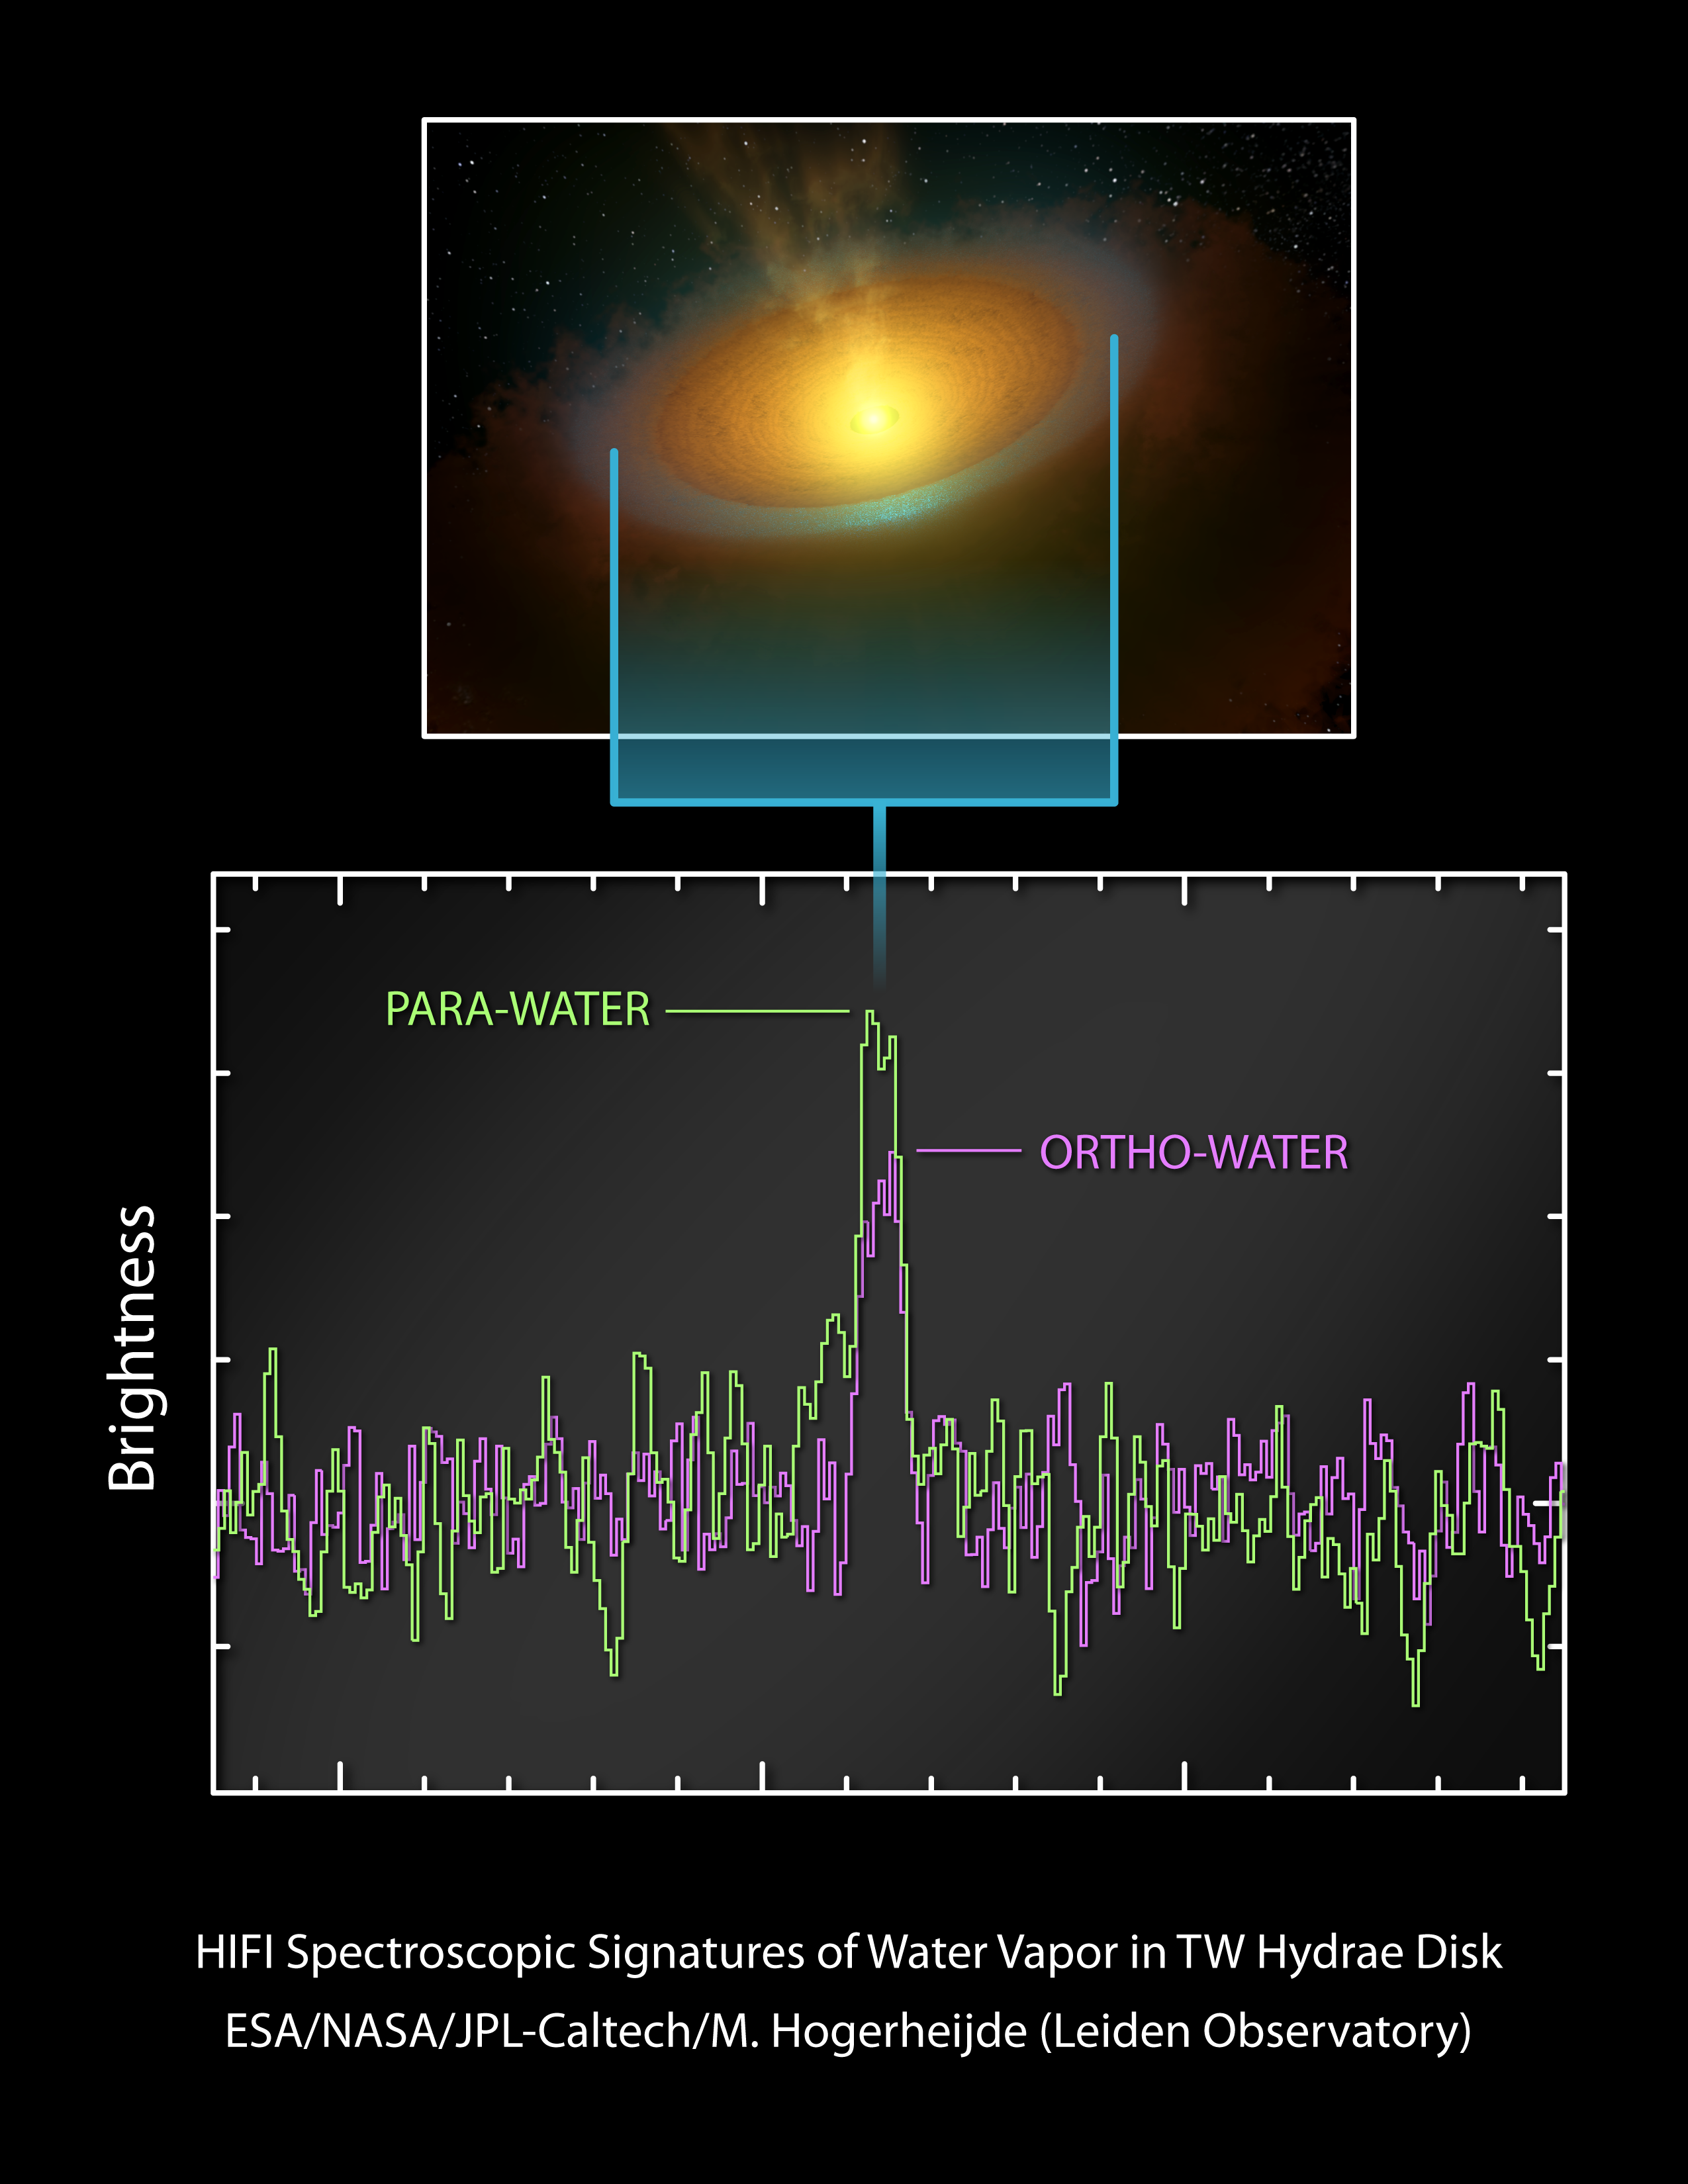

Signs of Cool Water Vapor Around Star

Using the Herschel Space Observatory, astronomers have detected the emission from cold water vapor in the planet-forming disk around the young star TW Hydrae. The vapor arises from a vast reservoir of icy grains, which interacts with ultraviolet light from the central star. These grains should ultimately coalesce into icy comets.

This graph of data from Herschel shows how the cool water vapor was detected. Water molecules come in two "spin" forms, called ortho and para, in which the two spins of the hydrogen nuclei have different orientations. In this case, the team compared the ratio of ortho to para water seen in the TW Hydrae disk to that in comets, and found very low values. Lower ratios indicate cooler temperatures, though in practice the analysis is much more complicated. This is the first demonstration that water exists in large quantities in the frigid, outer regions of solar systems, where comets take shape.

Herschel is a European Space Agency mission with significant NASA contributions. Launched in 2009, the spacecraft carries science instruments provided by consortia of European institutes. NASA's Herschel Project Office based at NASA's Jet Propulsion Laboratory, Pasadena, Calif., contributed mission-enabling technology for two of Herschel's three science instruments. The NASA Herschel Science Center, part of the Infrared Processing and Analysis Center at the California Institute of Technology in Pasadena, supports the U.S. astronomical community. Caltech manages JPL for NASA.

Credit: NASA/JPL-Caltech